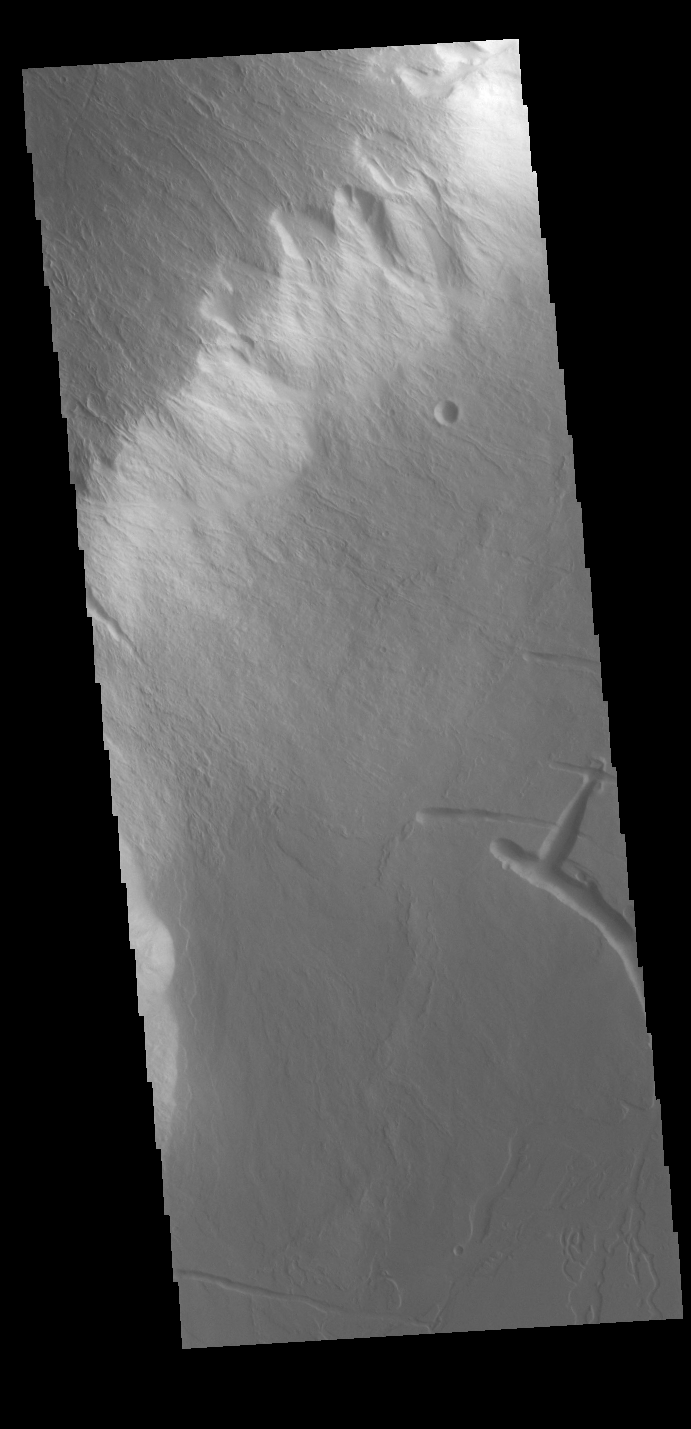

Olympus Rupes

Olympus Rupes is the name of the large escarpment surrounding Olympus Mons. The escarpment is a cliff where there is a large elevation change over a short distance. The elevation change from the lower volcanic plains to the volcano flank is up to 5 miles (26,400 feet), almost the height of Mount Everest. This VIS image is located along the southeastern margin of Olympus Mons, the largest Martian volcano.

Credit: NASA/JPL-Caltech/ASU